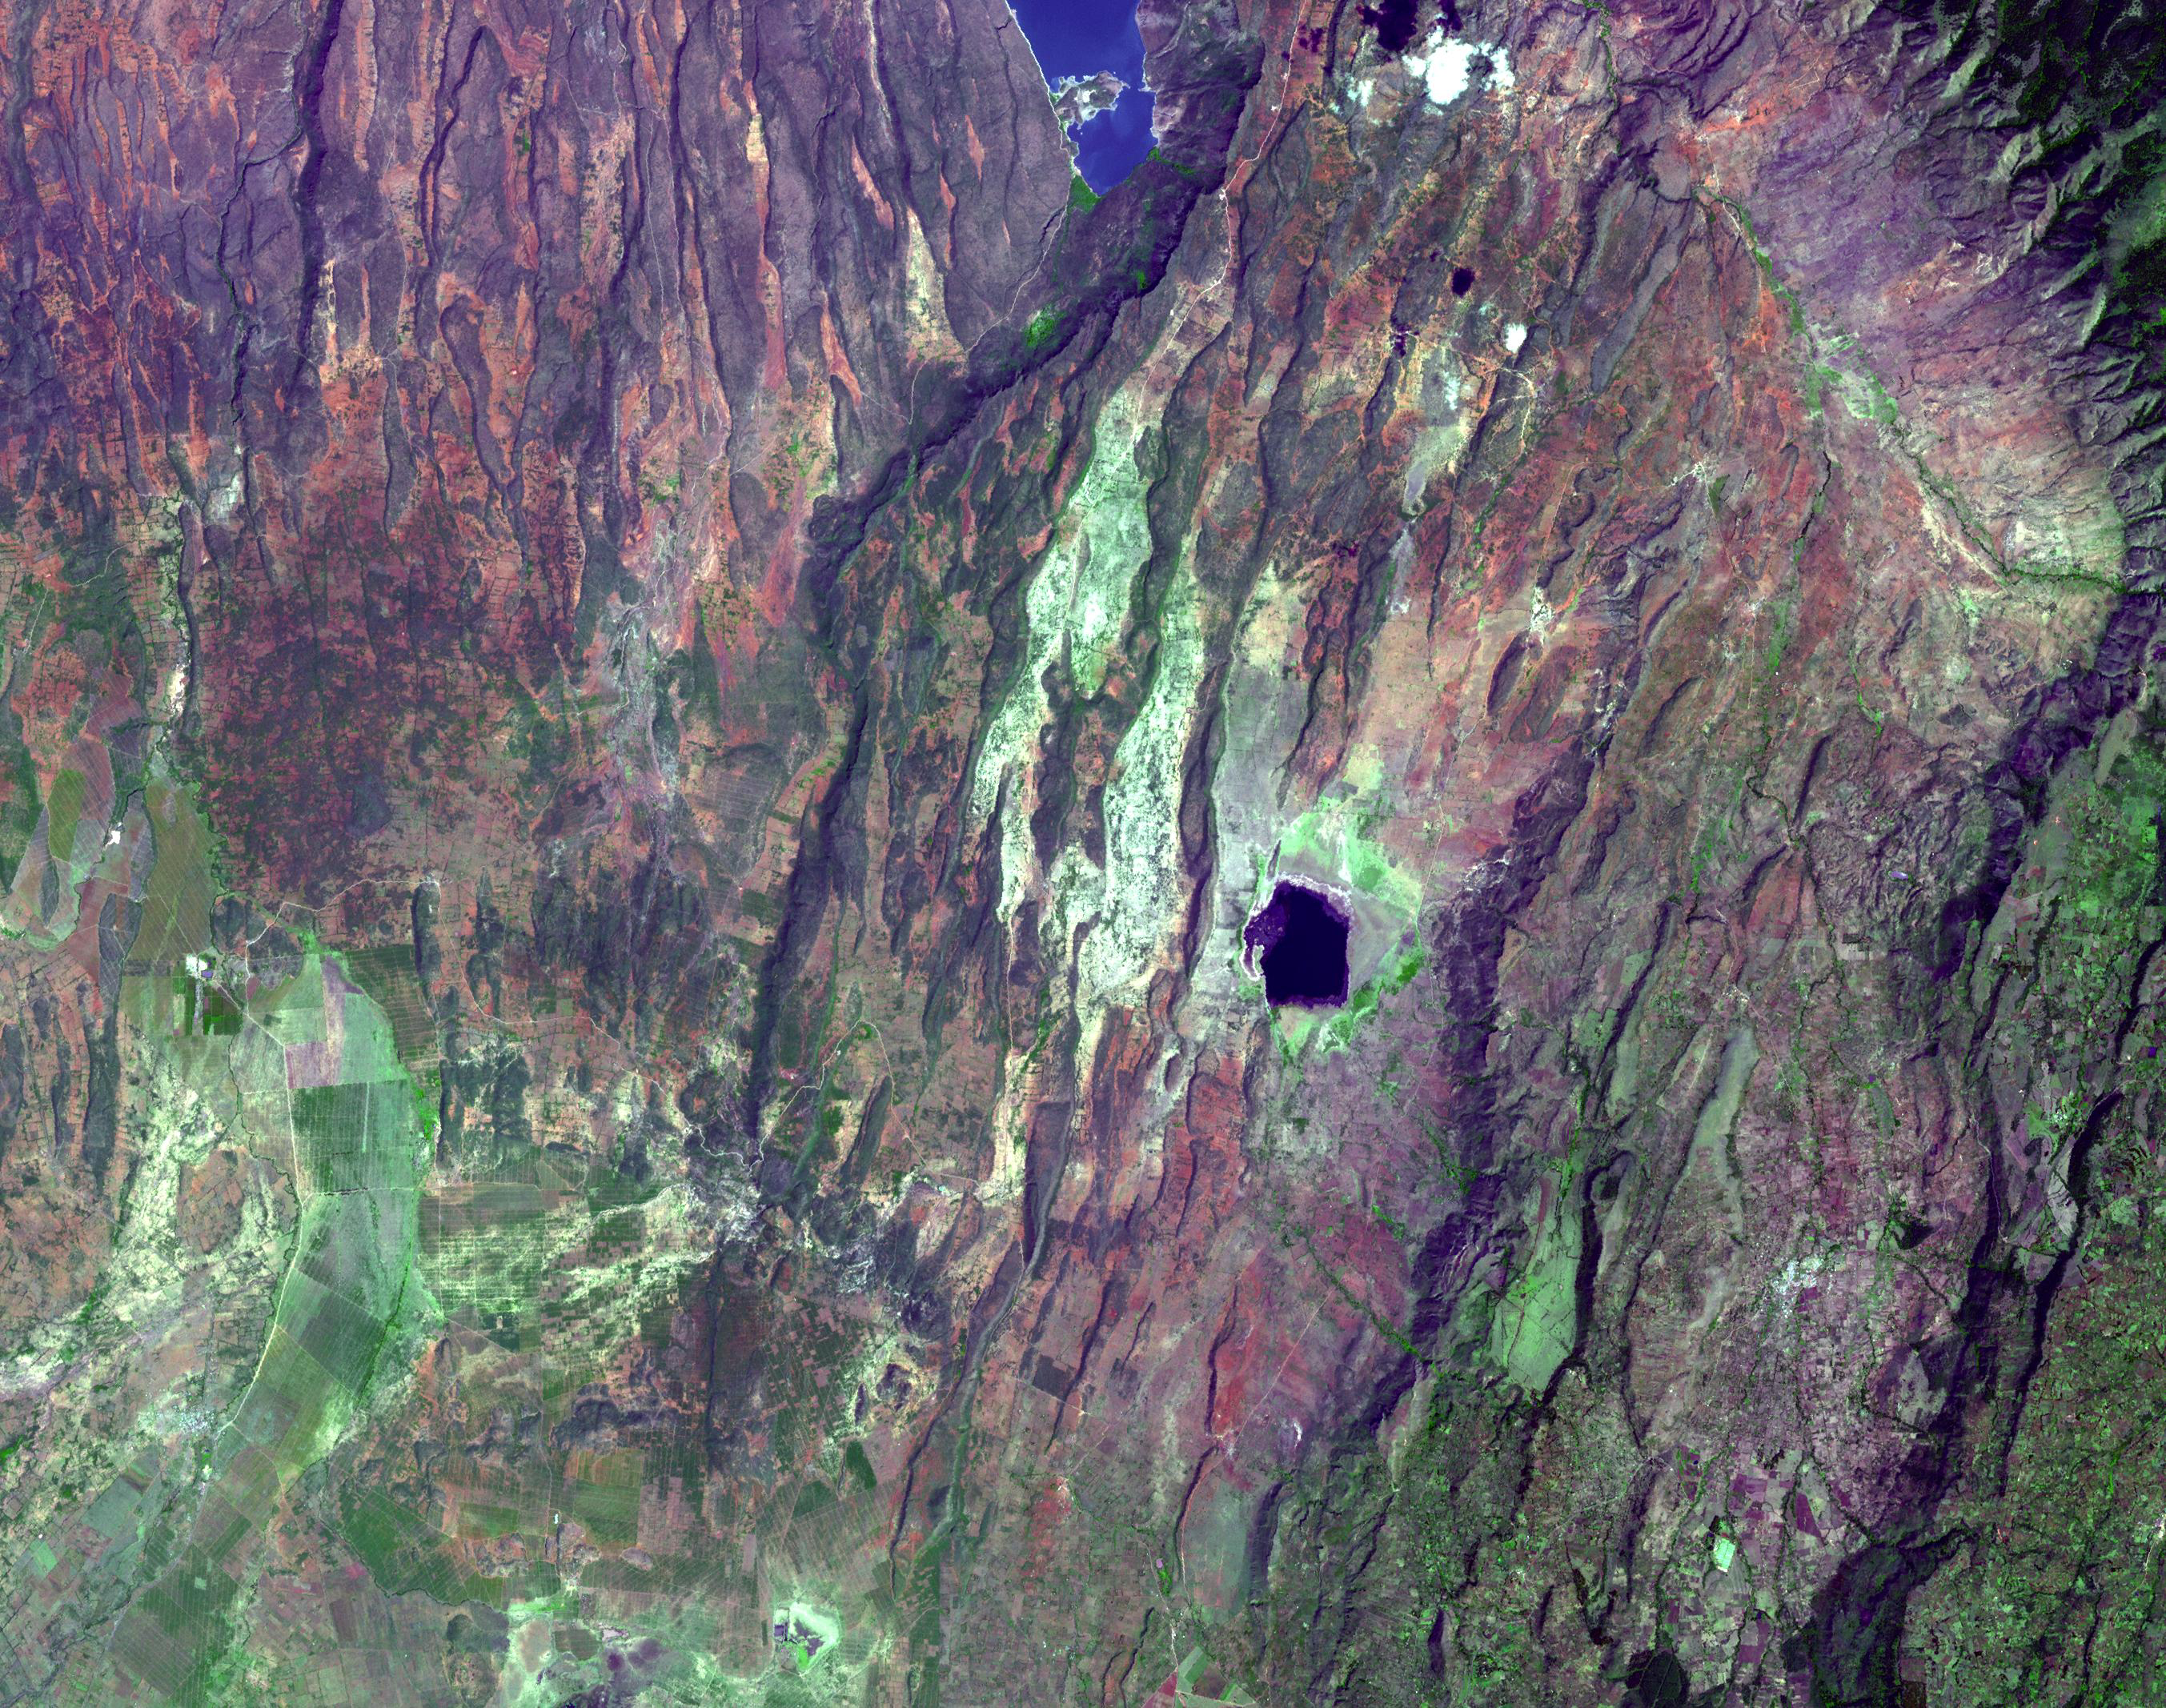

East African Rift

Places where the earth’s crust has formed deep fissures and the plates have begun to move apart develop rift structures in which elongate blocks have subsided relative to the blocks on either side. The East African Rift is a world-famous example of such rifting. It is characterized by 1) topographic deep valleys in the rift zone, 2) sheer escarpments along the faulted walls of the rift zone, 3) a chain of lakes within the rift, most of the lakes highly saline due to evaporation in the hot temperatures characteristic of climates near the equator, 4) voluminous amounts of volcanic rocks that have flowed from faults along the sides of the rift, and 5) volcanic cones where magma flow was most intense. This example in Kenya displays most of these features near Lake Begoria.

The image was acquired December 18, 2002, covers an area of 40.5 x 32 km, and is located at 0.1 degrees north latitude, 36.1 degrees east longitude.

The U.S. science team is located at NASA’s Jet Propulsion Laboratory, Pasadena, Calif. The Terra mission is part of NASA’s Science Mission Directorate.

Credit: NASA/GSFC/METI/ERSDAC/JAROS, and U.S./Japan ASTER Science Team